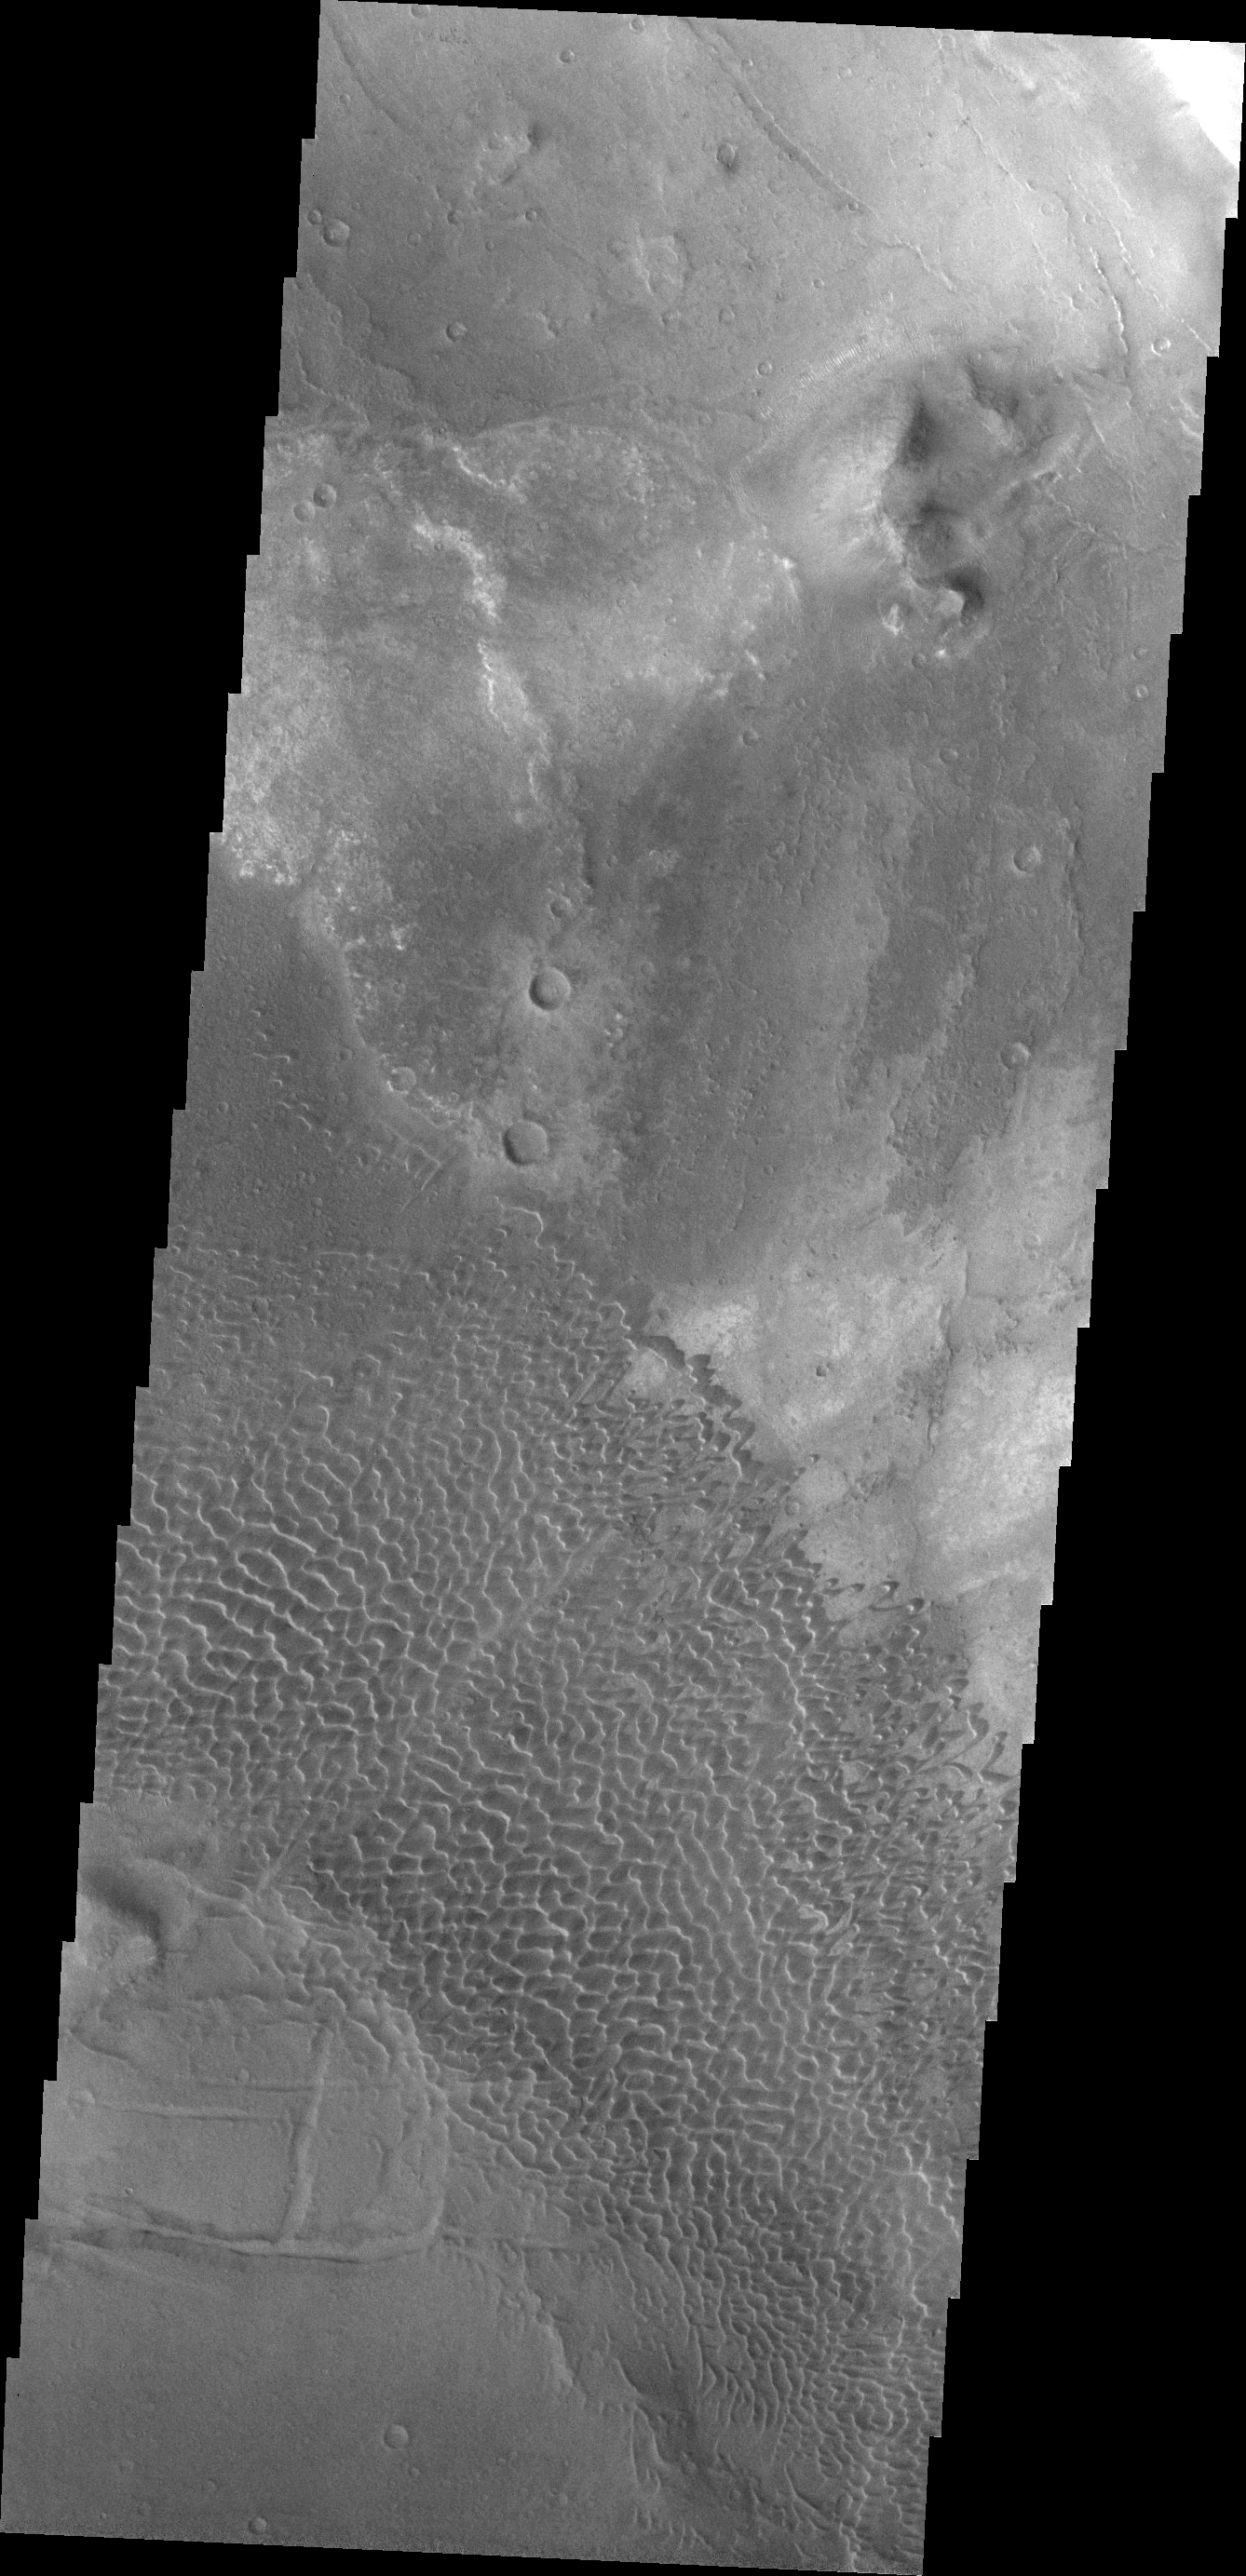

Nili Patera Dunes

These dunes are moving along the hard volcanic surface Nili Patera in Syrtis Major.

Credit: NASA/JPL/ASU